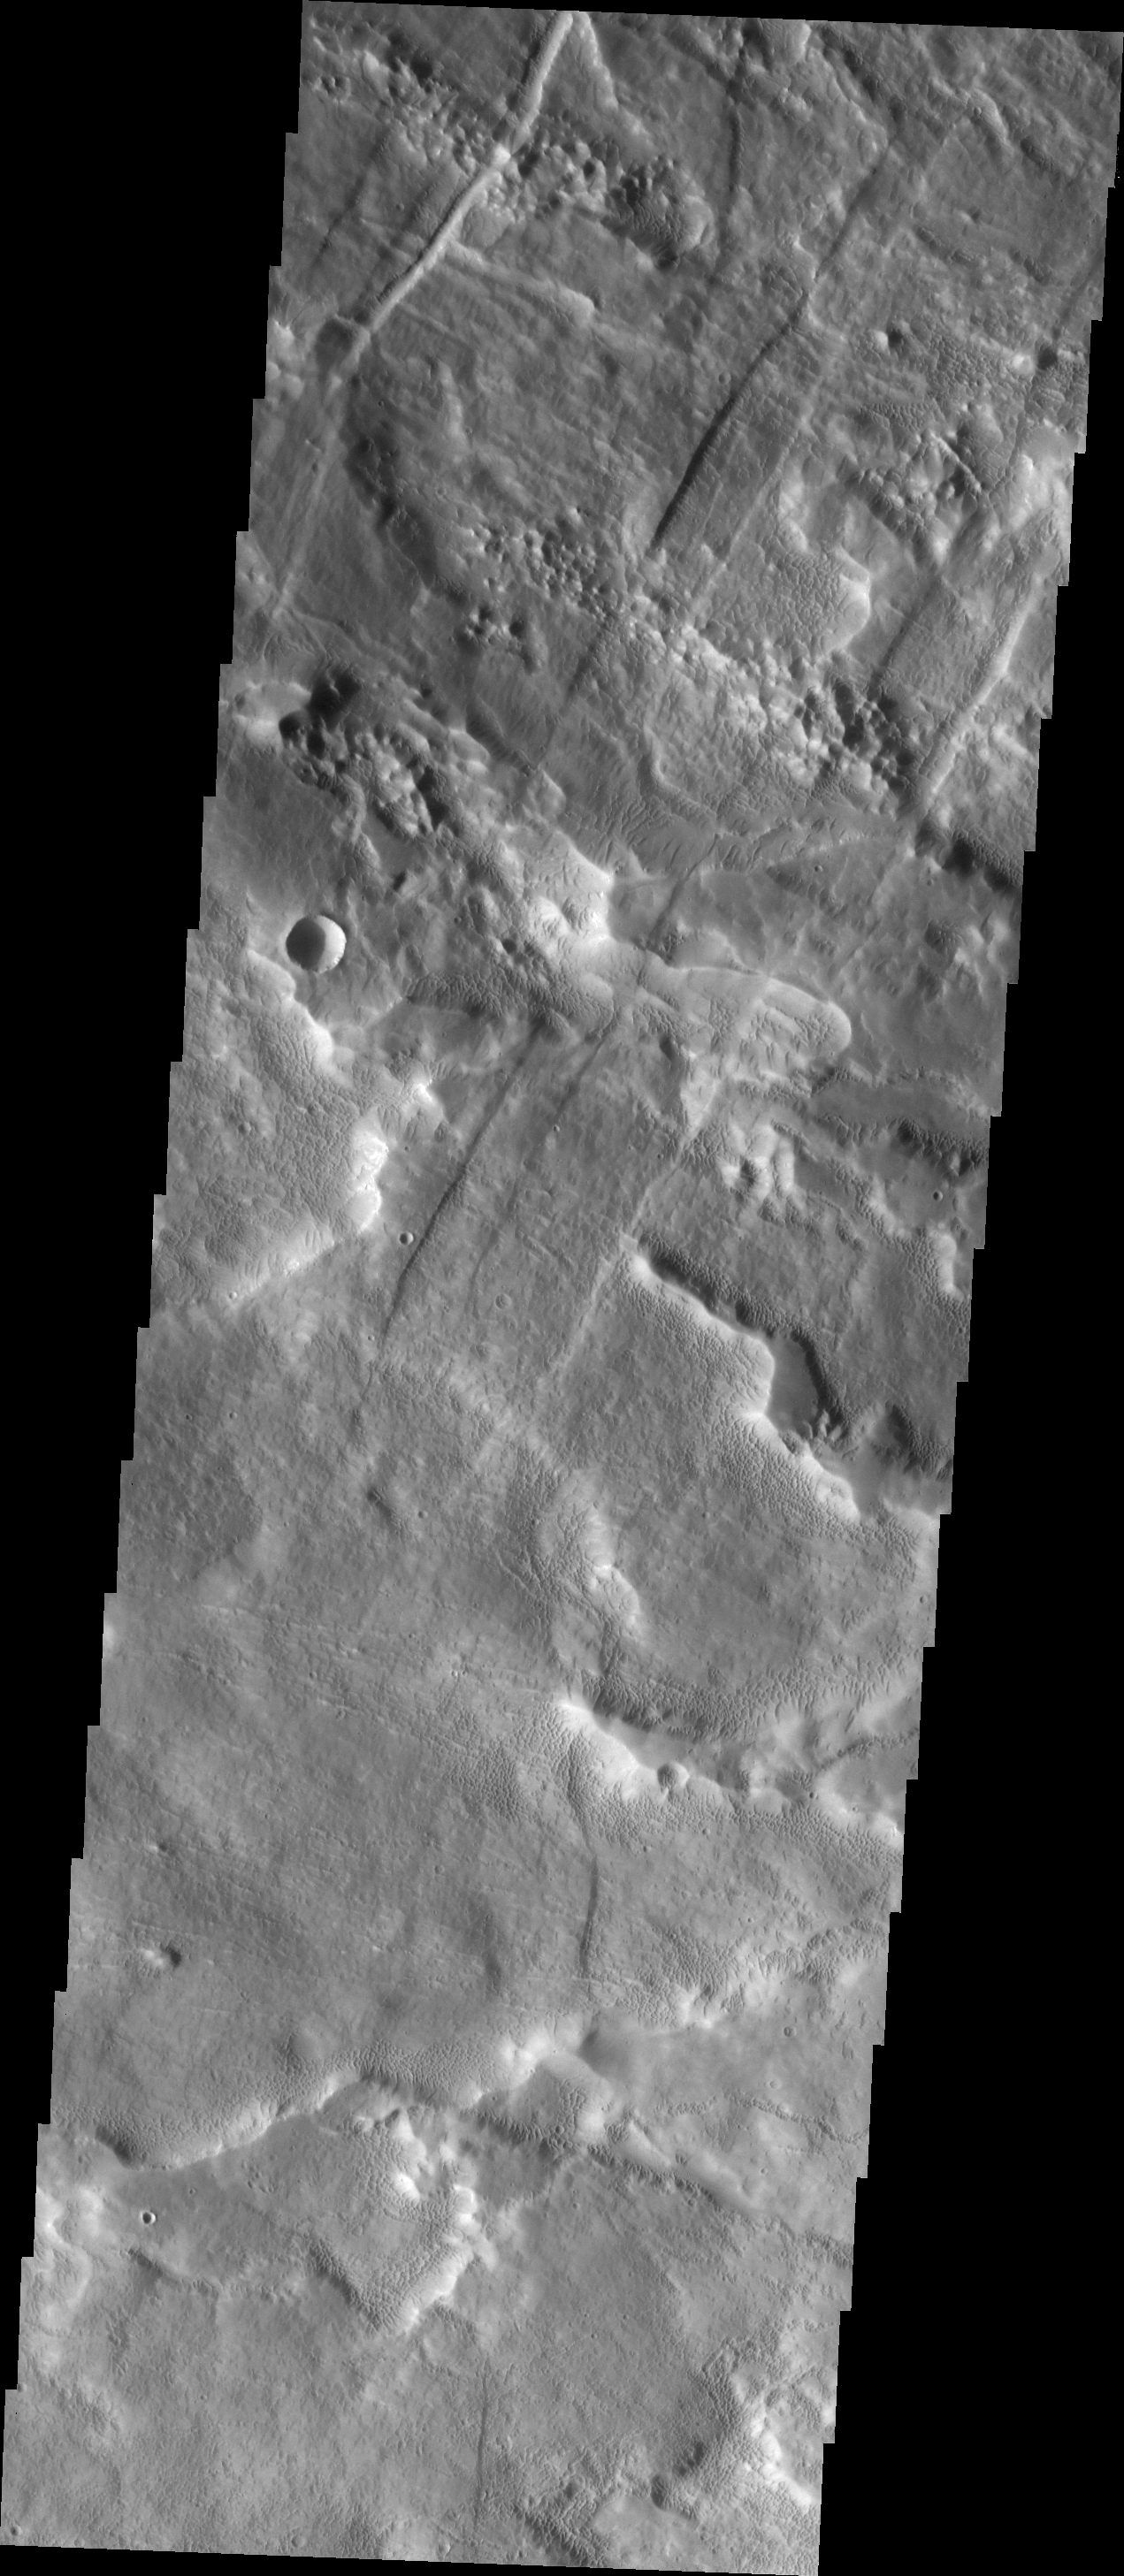

Odd Texture

This VIS image covers a small region of the western flank of Arsia Mons. The surface of the volcanic flows in this region have an odd pitted texture. The cause of this texture is unknown.

Image information: VIS instrument. Latitude -8.0N, Longitude 237.6E. 18 meter/pixel resolution.

Please see the THEMIS Data Citation Note for details on crediting THEMIS images.

Note: this THEMIS visual image has not been radiometrically nor geometrically calibrated for this preliminary release. An empirical correction has been performed to remove instrumental effects. A linear shift has been applied in the cross-track and down-track direction to approximate spacecraft and planetary motion. Fully calibrated and geometrically projected images will be released through the Planetary Data System in accordance with Project policies at a later time.

NASA’s Jet Propulsion Laboratory manages the 2001 Mars Odyssey mission for NASA’s Office of Space Science, Washington, D.C. The Thermal Emission Imaging System (THEMIS) was developed by Arizona State University, Tempe, in collaboration with Raytheon Santa Barbara Remote Sensing. The THEMIS investigation is led by Dr. Philip Christensen at Arizona State University. Lockheed Martin Astronautics, Denver, is the prime contractor for the Odyssey project, and developed and built the orbiter. Mission operations are conducted jointly from Lockheed Martin and from JPL, a division of the California Institute of Technology in Pasadena.

Credit: NASA/JPL/ASU